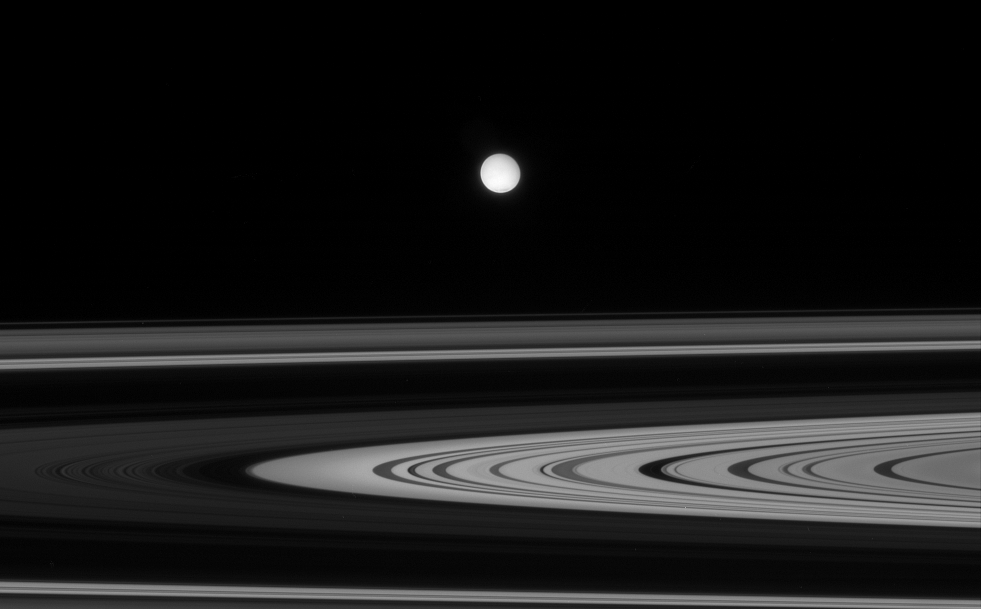

Enceladus Afar

Enceladus is seen here, across the unilluminated side of Saturn’s rings. A hint of the moon’s active south polar region can be seen as a just slightly dark area at bottom.

This view was obtained from about 1 degree above the ringplane. Enceladus is 505 kilometers (314 miles) across.

The image was taken in polarized green light with the Cassini spacecraft narrow-angle camera on Oct. 27, 2007. The view was acquired at a distance of approximately 2.1 million kilometers (1.3 million miles) from Enceladus. Image scale is 13 kilometers (8 miles) per pixel.

The Cassini-Huygens mission is a cooperative project of NASA, the European Space Agency and the Italian Space Agency. The Jet Propulsion Laboratory, a division of the California Institute of Technology in Pasadena, manages the mission for NASA’s Science Mission Directorate, Washington, D.C. The Cassini orbiter and its two onboard cameras were designed, developed and assembled at JPL. The imaging operations center is based at the Space Science Institute in Boulder, Colo.

Credit: NASA/JPL/Space Science Institute